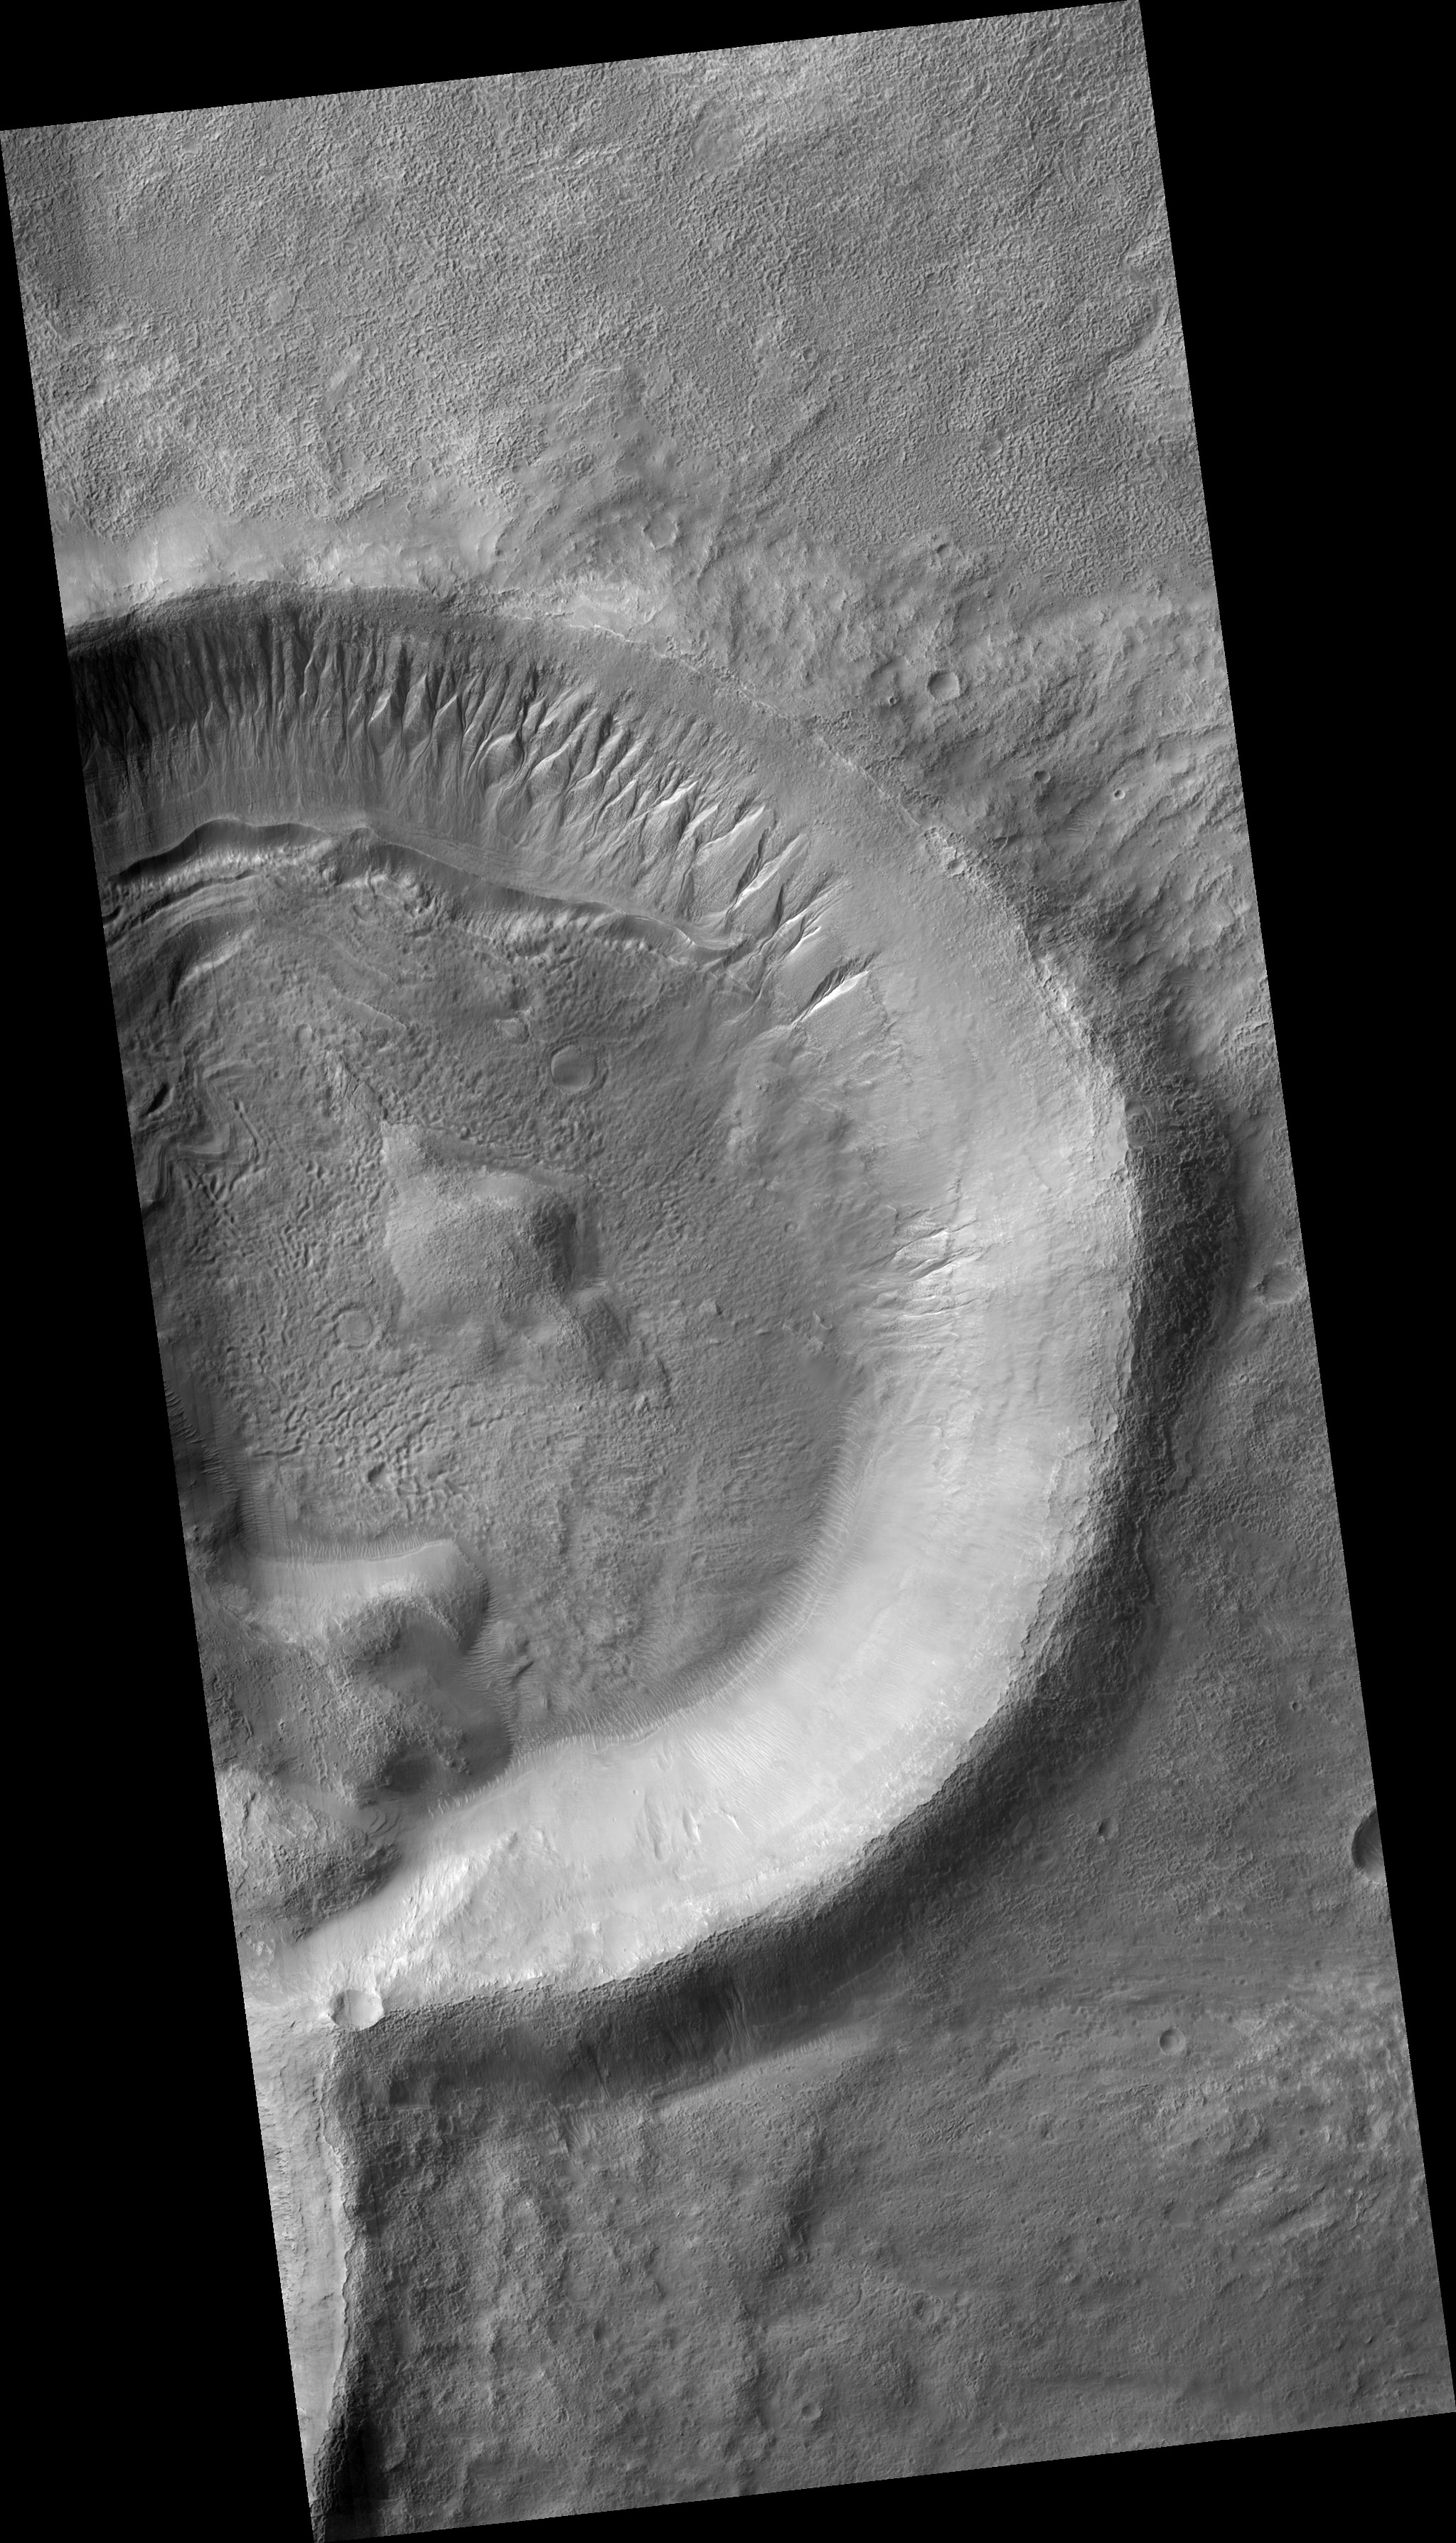

Gullies on the Exterior Wall of a Crater

Figure 1

The mid-latitude Martian gullies are found on slopes of many varieties, including crater walls, crater central peaks, trough walls, valley network walls, and mesas.

Rarely are gullies found on the exterior walls of craters as seen in the subimage (figure 1). This might be related to a paucity of craters fresh enough to have raised rims during the geologically recent epoch in which gullies formed.

The gullies are clearly incised into the exterior wall, and their channels are not linear suggesting a fluvial, rather than mass wasting, origin. They do not have noticeable debris aprons, but there are dunes nearby that might contain material from the gullies’ debris aprons that was deposited then subsequently transported by the wind.

The crater shown in PSP_001908_1405 is the right half of an overlapping pair of craters in which the left crater formed most recently. The craters have fluidized ejecta which imply that volatiles, possibly including water, were present at the time of their formation.

Gullies are proposed to be formed by liquid water, and the origin of this water is much debated. Current leading theories include breakout from a subsurface aquifer, melt from near-surface ground ice, and melt from under a snowpack.

It is interesting to note that there are no gullies on the interior wall of the crater directly opposite the gullies on the exterior wall. This suggests that, if subsurface water formed these gullies, then the subsurface structure of the crater rim is responsible for the gullies being only on the exterior wall. If surface water did formed these gullies, then insolation likely played a role in the gullies’ location.

Observation Geometry
Image PSP_001908_1405 was taken by the High Resolution Imaging Science Experiment (HiRISE) camera onboard the Mars Reconnaissance Orbiter spacecraft on 23-Dec-2006. The complete image is centered at -39.3 degrees latitude, 202.8 degrees East longitude. The range to the target site was 255.2 km (159.5 miles). At this distance the image scale is 25.5 cm/pixel (with 1 x 1 binning) so objects ~77 cm across are resolved. The image shown here has been map-projected to 25 cm/pixel and north is up. The image was taken at a local Mars time of 03:47 PM and the scene is illuminated from the west with a solar incidence angle of 72 degrees, thus the sun was about 18 degrees above the horizon. At a solar longitude of 154.7 degrees, the season on Mars is Northern Summer.

NASA’s Jet Propulsion Laboratory, a division of the California Institute of Technology in Pasadena, manages the Mars Reconnaissance Orbiter for NASA’s Science Mission Directorate, Washington. Lockheed Martin Space Systems, Denver, is the prime contractor for the project and built the spacecraft. The High Resolution Imaging Science Experiment is operated by the University of Arizona, Tucson, and the instrument was built by Ball Aerospace and Technology Corp., Boulder, Colo.

Credit: NASA/JPL/Univ. of Arizona